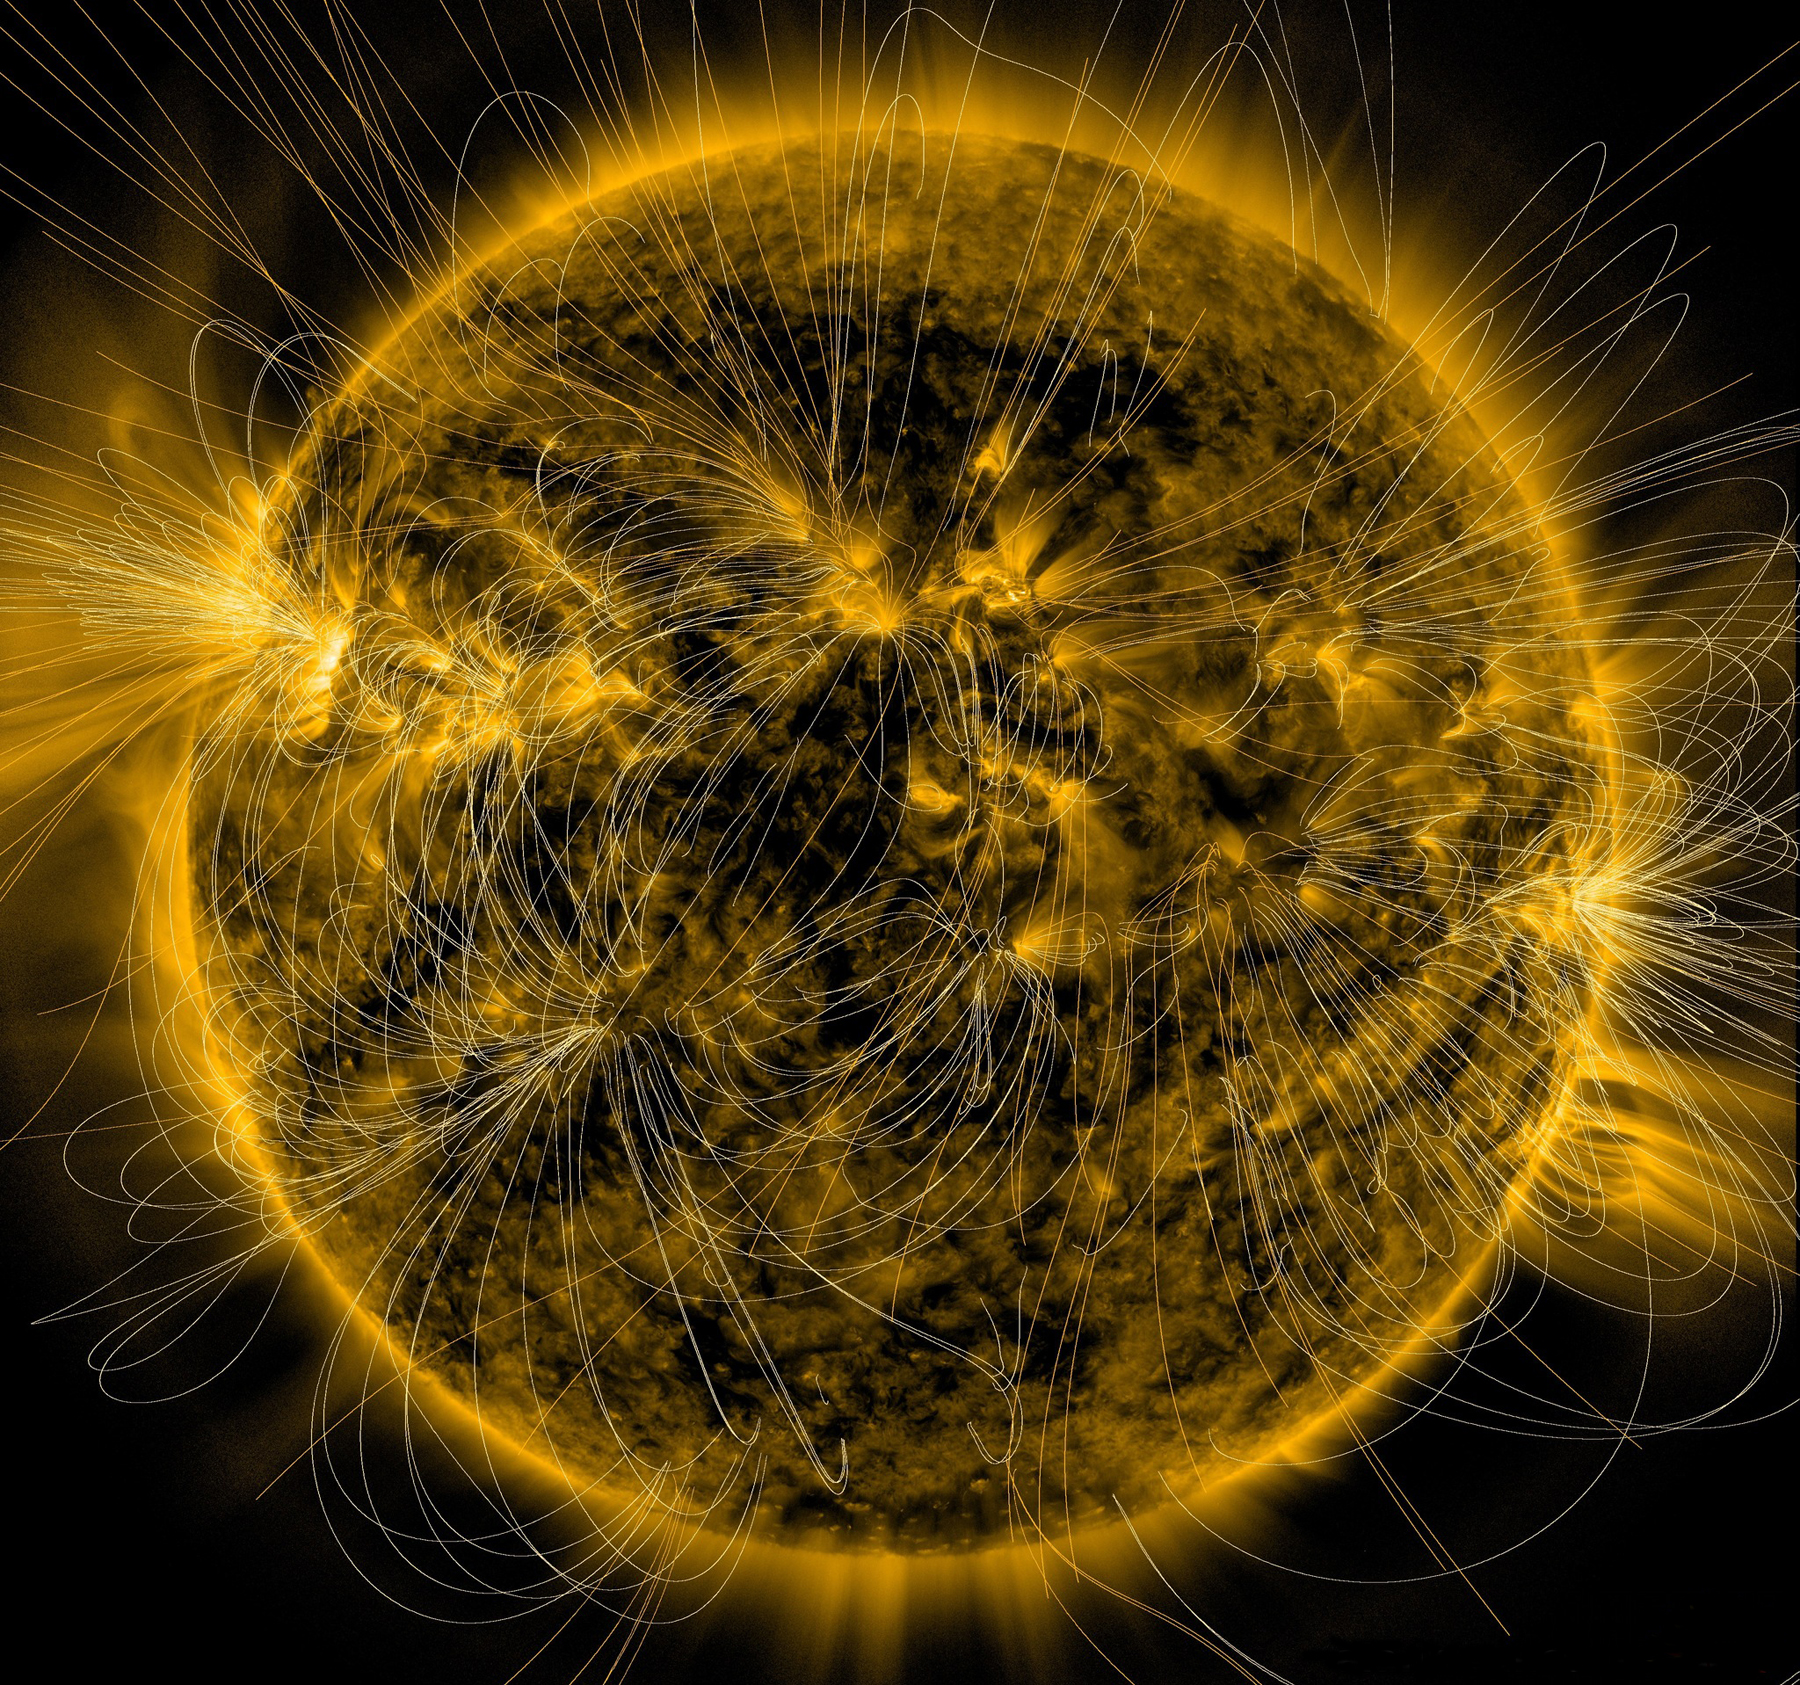

Picturing the Sun’s Magnetic Field

This illustration lays a depiction of the sun's magnetic fields over an image captured by NASA’s Solar Dynamics Observatory on March 12, 2016. The complex overlay of lines can teach scientists about the ways the sun's magnetism changes in response to the constant movement on and inside the sun. Note how the magnetic fields are densest near the bright spots visible on the sun – which are magnetically strong active regions – and many of the field lines link one active region to another. This magnetic map was created using the PFSS – Potential Field Source Surface – model, a model of the magnetic field in the sun’s atmosphere based on magnetic measurements of the solar surface. The underlying image was taken in extreme ultraviolet wavelengths of 171 angstroms. This type of light is invisible to our eyes, but is colorized here in gold.

Credit: NASA/SDO/AIA/LMSAL